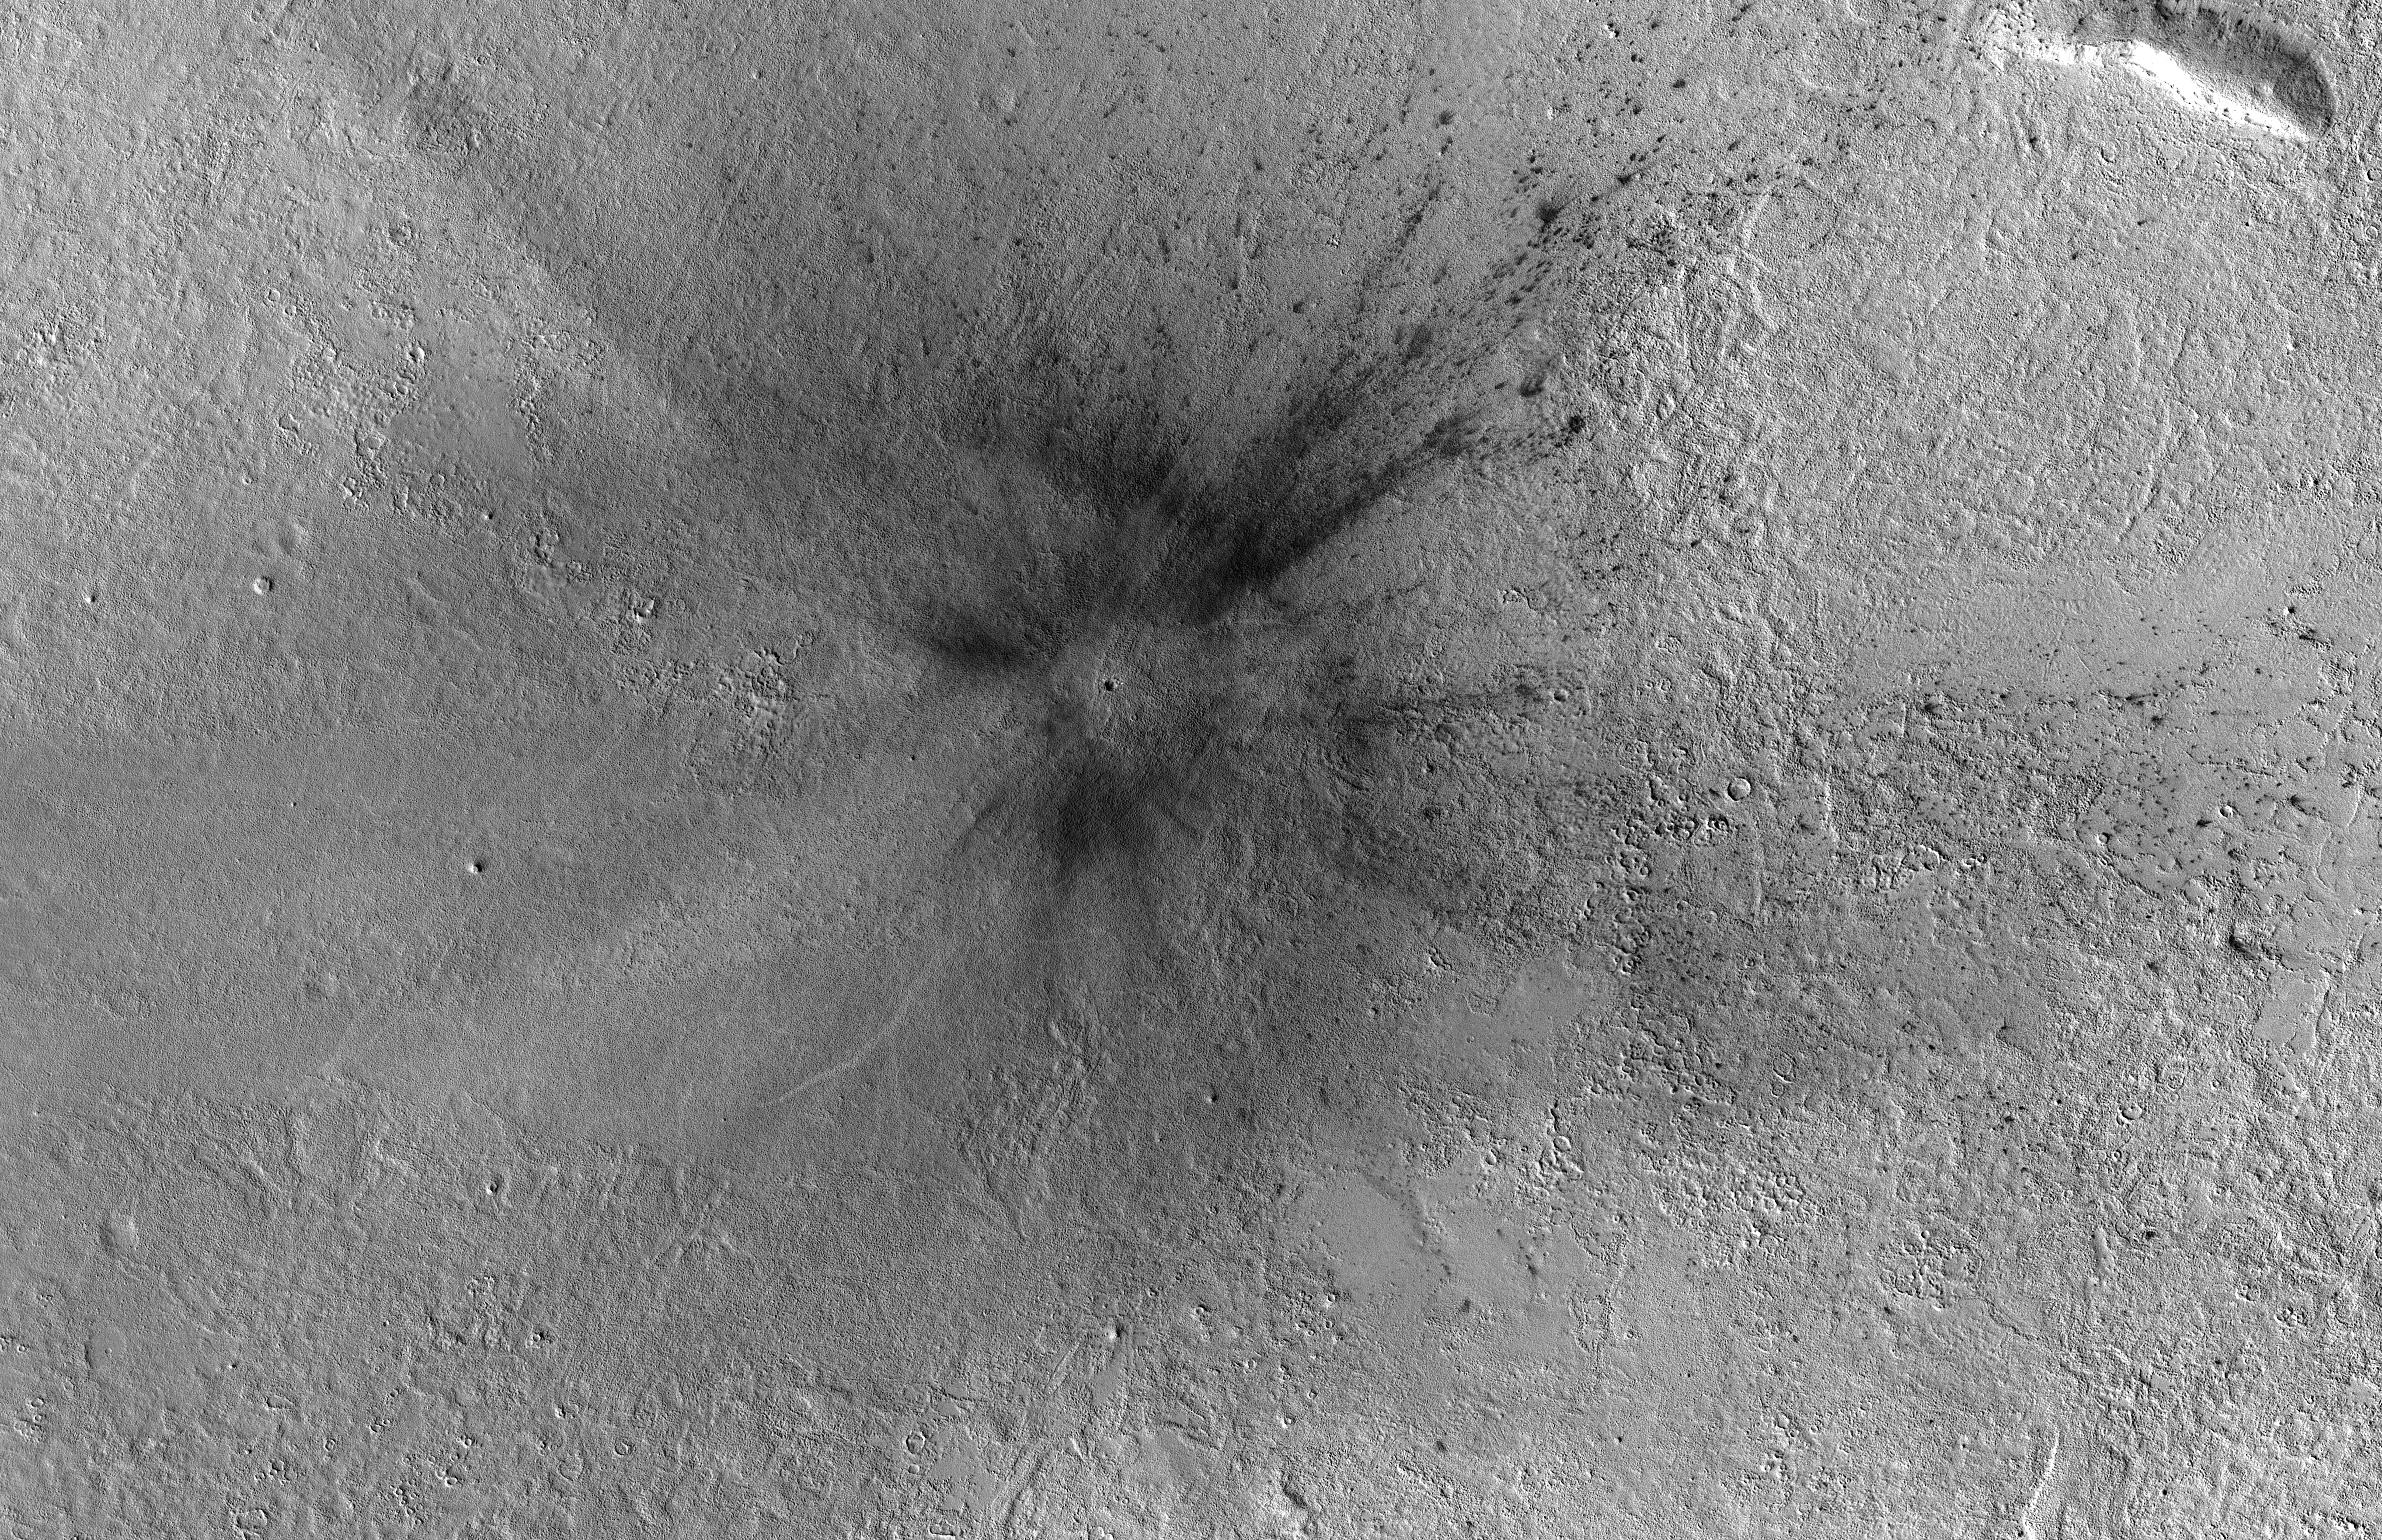

Context Camera Views an Impact Crater in Amazonis Planitia

Figure A

Figure B

This meteoroid impact crater on Mars was discovered using the black-and-white Context Camera aboard NASA’s Mars Reconnaissance Orbiter (MRO). The Context Camera took this image showing the impact, which occurred Dec. 24, 2021, in a region called Amazonis Planitia.

Relying on data from the Mars Color Imager camera, also aboard MRO, along with seismic data from NASA’s InSight lander, scientists were able to determine when this particular crater formed.

Looking closely at the crater’s rim, white specks could be detected that suggested the presence of water ice (which was later confirmed by MRO’s High-Resolution Imaging Science Experiment, or HiRISE, camera). Debris thrown during the impact can be seen reaching as far as 23 miles (37 kilometers) away. The disturbance seen in the surface suggests the meteoroid was traveling towards the northeast when it hit the ground, throwing the longest streaks of debris in that direction.

Figure A shows an annotated version of the image.

Figure B shows a before-and-after comparison of this location on Mars.

NASA’s Jet Propulsion Laboratory, a division of Caltech in Pasadena, California, manages the Mars Reconnaissance Orbiter Project for NASA’s Science Mission Directorate in Washington. Malin Space Science Systems in San Diego built and operates the Context Camera. Lockheed Martin Space Systems in Denver built the spacecraft.

Credit: NASA/JPL-Caltech/MSSS